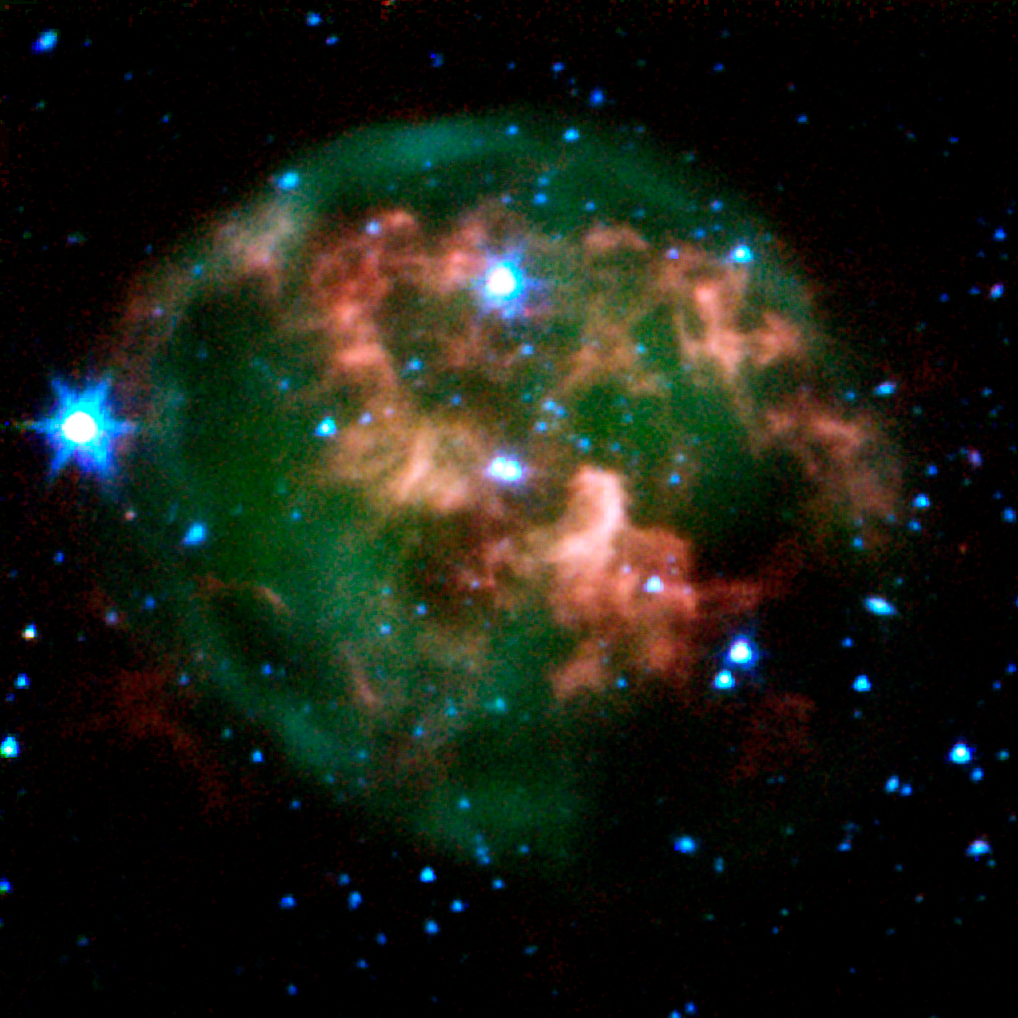

Spitzer View of Planetary Nebula NGC 246

This image from NASA's Spitzer Space Telescope shows a dying star (center) surrounded by a cloud of glowing gas and dust. Spitzer has pierced through the dust to highlight a never-before-seen feature -- a giant ring of material (red) slightly offset from the cloud's core which consists of material that was expelled from the aging star.

The star and its cloud halo constitute a "planetary nebula" called NGC 246. When a star like our own Sun begins to run out of fuel, its core shrinks and heats up, boiling off the star's outer layers. Leftover material shoots outward, expanding in shells around the star. This ejected material is then bombarded with ultraviolet light from the central star's fiery surface, producing huge, glowing clouds -- planetary nebulas -- that look like giant jellyfish in space.

In this image, the expelled gases appear green, and the ring of expelled material appears red. Astronomers believe the ring is likely made of hydrogen molecules that were ejected from the star in the form of atoms, then cooled to make hydrogen pairs. The new data will help explain how planetary nebulas take shape, and how they nourish future generations of stars.

This image composite was taken on Dec. 6, 2003, by Spitzer's infrared array camera, and is composed of images obtained at four wavelengths: 3.6 microns (blue), 4.5 microns (green), 5.8 microns (orange) and 8 microns (red).

Credit: NASA/JPL-Caltech/J. Hora (Harvard-Smithsonian CfA)